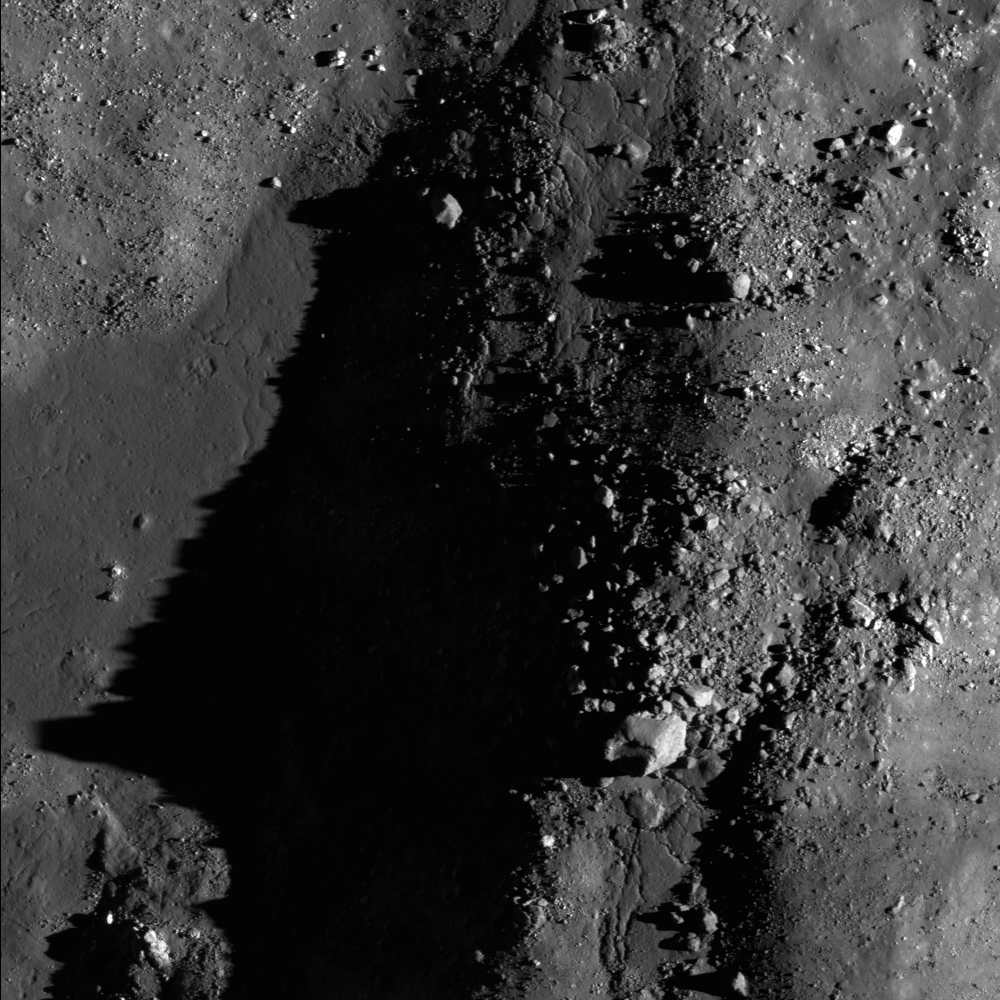

Necho’s Jumbled Floor

The chaotic floor of Necho crater attests to the dynamic environment immediately after the impact event. NAC image M115502787R, scene is 960 meters, or 3149 feet, across.

NASA’s Goddard Space Flight Center built and manages the mission for the Exploration Systems Mission Directorate at NASA Headquarters in Washington. The Lunar Reconnaissance Orbiter Camera was designed to acquire data for landing site certification and to conduct polar illumination studies and global mapping. Operated by Arizona State University, LROC consists of a pair of narrow-angle cameras (NAC) and a single wide-angle camera (WAC). The mission is expected to return over 70 terabytes of image data.

Credit: NASA/GSFC/Arizona State University